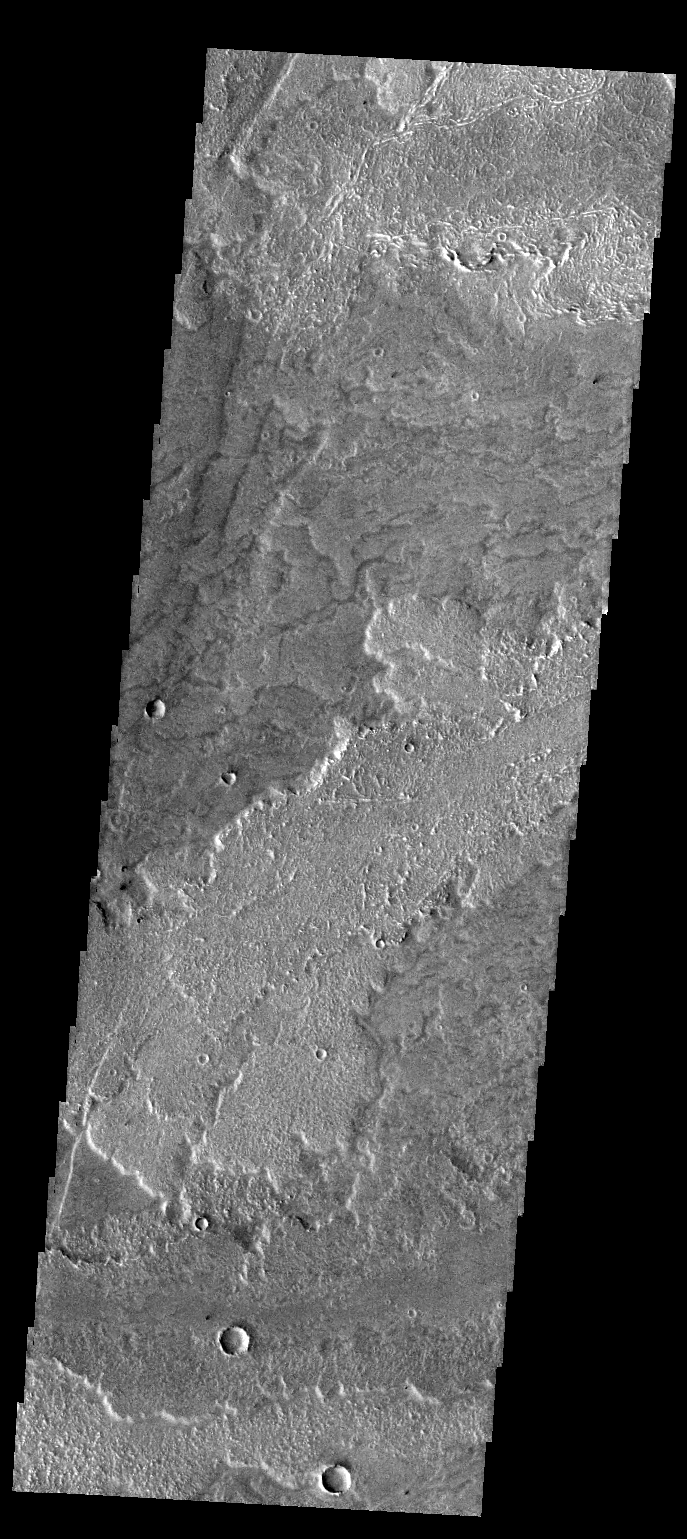

More Arsia Mons Flows

Like yesterday’s image, this THEMIS VIS image shows lava flows from Arsia Mons.

Credit: NASA/JPL-Caltech/ASU